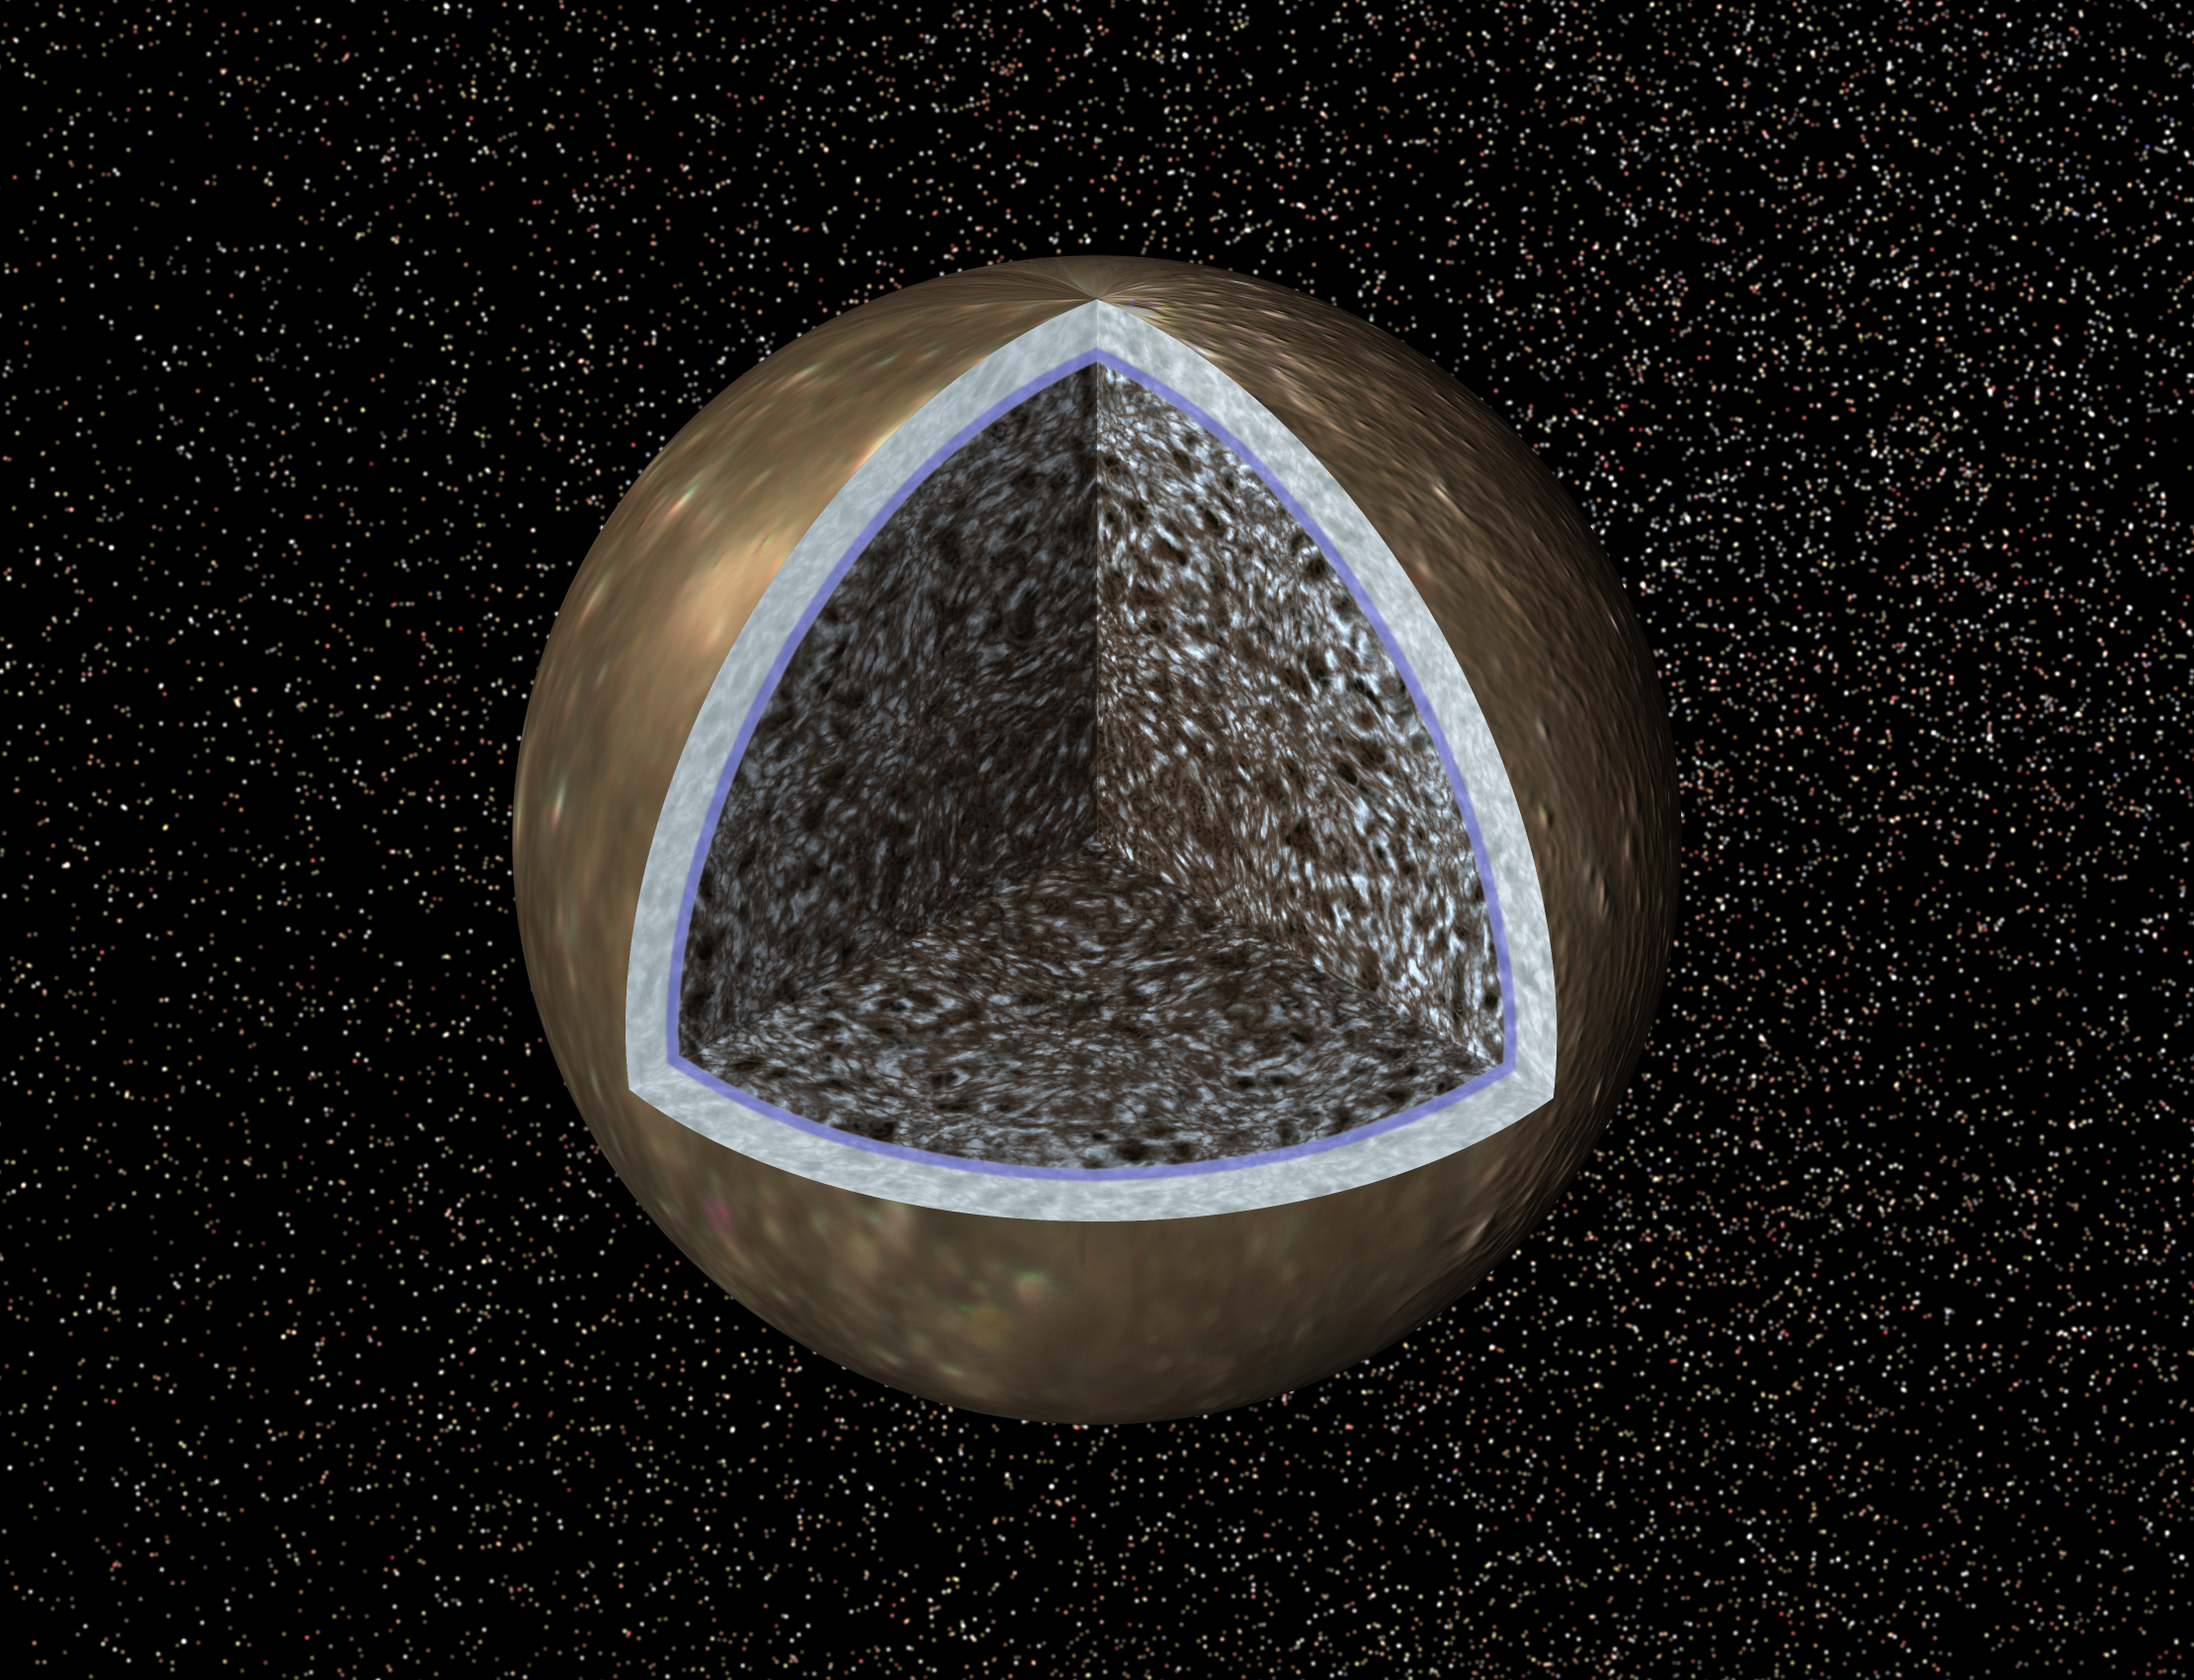

Callisto Cutaway with Ocean (Artist’s Concept)

This artist’s concept, a cutaway view of Jupiter’s moon Callisto, is based on recent data from NASA’s Galileo spacecraft which indicates a salty ocean may lie beneath Callisto’s icy crust.

These findings come as a surprise, since scientists previously believed that Callisto was relatively inactive. If Callisto has an ocean, that would make it more like another Jovian moon, Europa, which has yielded numerous hints of a subsurface ocean. Despite the tantalizing suggestion that there is an ocean layer on Callisto, the possibility that there is life in the ocean remains remote.

Callisto’s cratered surface lies at the top of an ice layer, (depicted here as a whitish band), which is estimated to be about 200 kilometers (124 miles) thick. Immediately beneath the ice, the thinner blue band represents the possible ocean, whose depth must exceed 10 kilometers (6 miles), according to scientists studying data from Galileo’s magnetometer. The mottled interior is composed of rock and ice.

Galileo’s magnetometer, which studies magnetic fields around Jupiter and its moons, revealed that Callisto’s magnetic field is variable. This may be caused by varying electrical currents flowing near Callisto’s surface, in response to changes in the background magnetic field as Jupiter rotates. By studying the data, scientists have determined that the most likely place for the currents to flow would be a layer of melted ice with a high salt content.

These findings were based on information gathered during Galileo’s flybys of Callisto in November 1996, and June and September of 1997. JPL manages the Galileo mission for NASA’s Office of Space Science, Washington, DC.

Credit: NASA/JPL